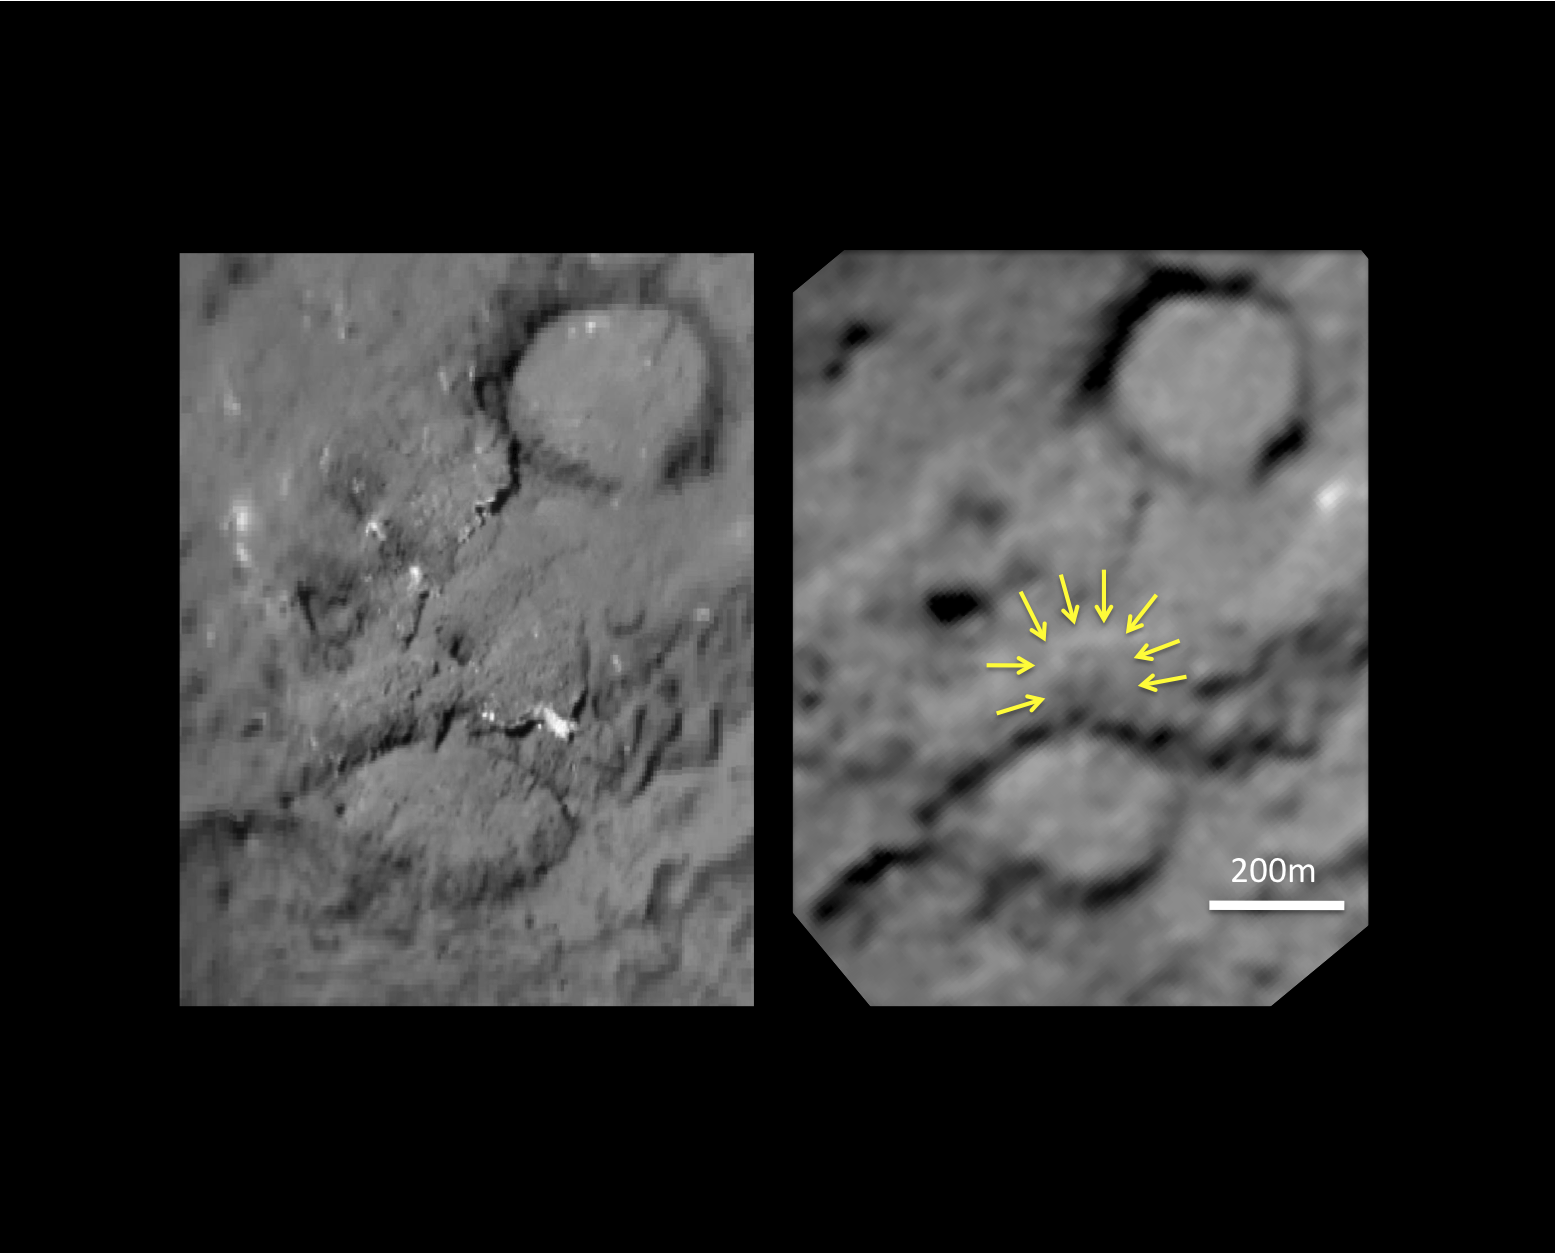

Tempel 1 Impact Site

This pair of images shows the before-and-after comparison of the part of comet Tempel 1 that was hit by the impactor from NASA’s Deep Impact spacecraft.

The left-hand image is a composite made from images obtained by Deep Impact in July 2005. The right-hand image shows arrows identifying the rim of the crater caused by the impactor. The crater is estimated to be 150 meters (500 feet) in diameter. This image also shows a brighter mound in the center of the crater likely created when material from the impact fell back into the crater. An unannotated version of this image is can be seen at PIA13873.

Stardust-NExT is a low-cost mission that will expand the investigation of comet Tempel 1 initiated by NASA’s Deep Impact spacecraft. JPL, a division of the California Institute of Technology in Pasadena, manages Stardust-NExT for the NASA Science Mission Directorate, Washington, D.C. Joe Veverka of Cornell University, Ithaca, N.Y., is the mission’s principal investigator. Lockheed Martin Space Systems, Denver, built the spacecraft and manages day-to-day mission operations.

Credit: NASA/JPL-Caltech/University of Maryland/Cornell